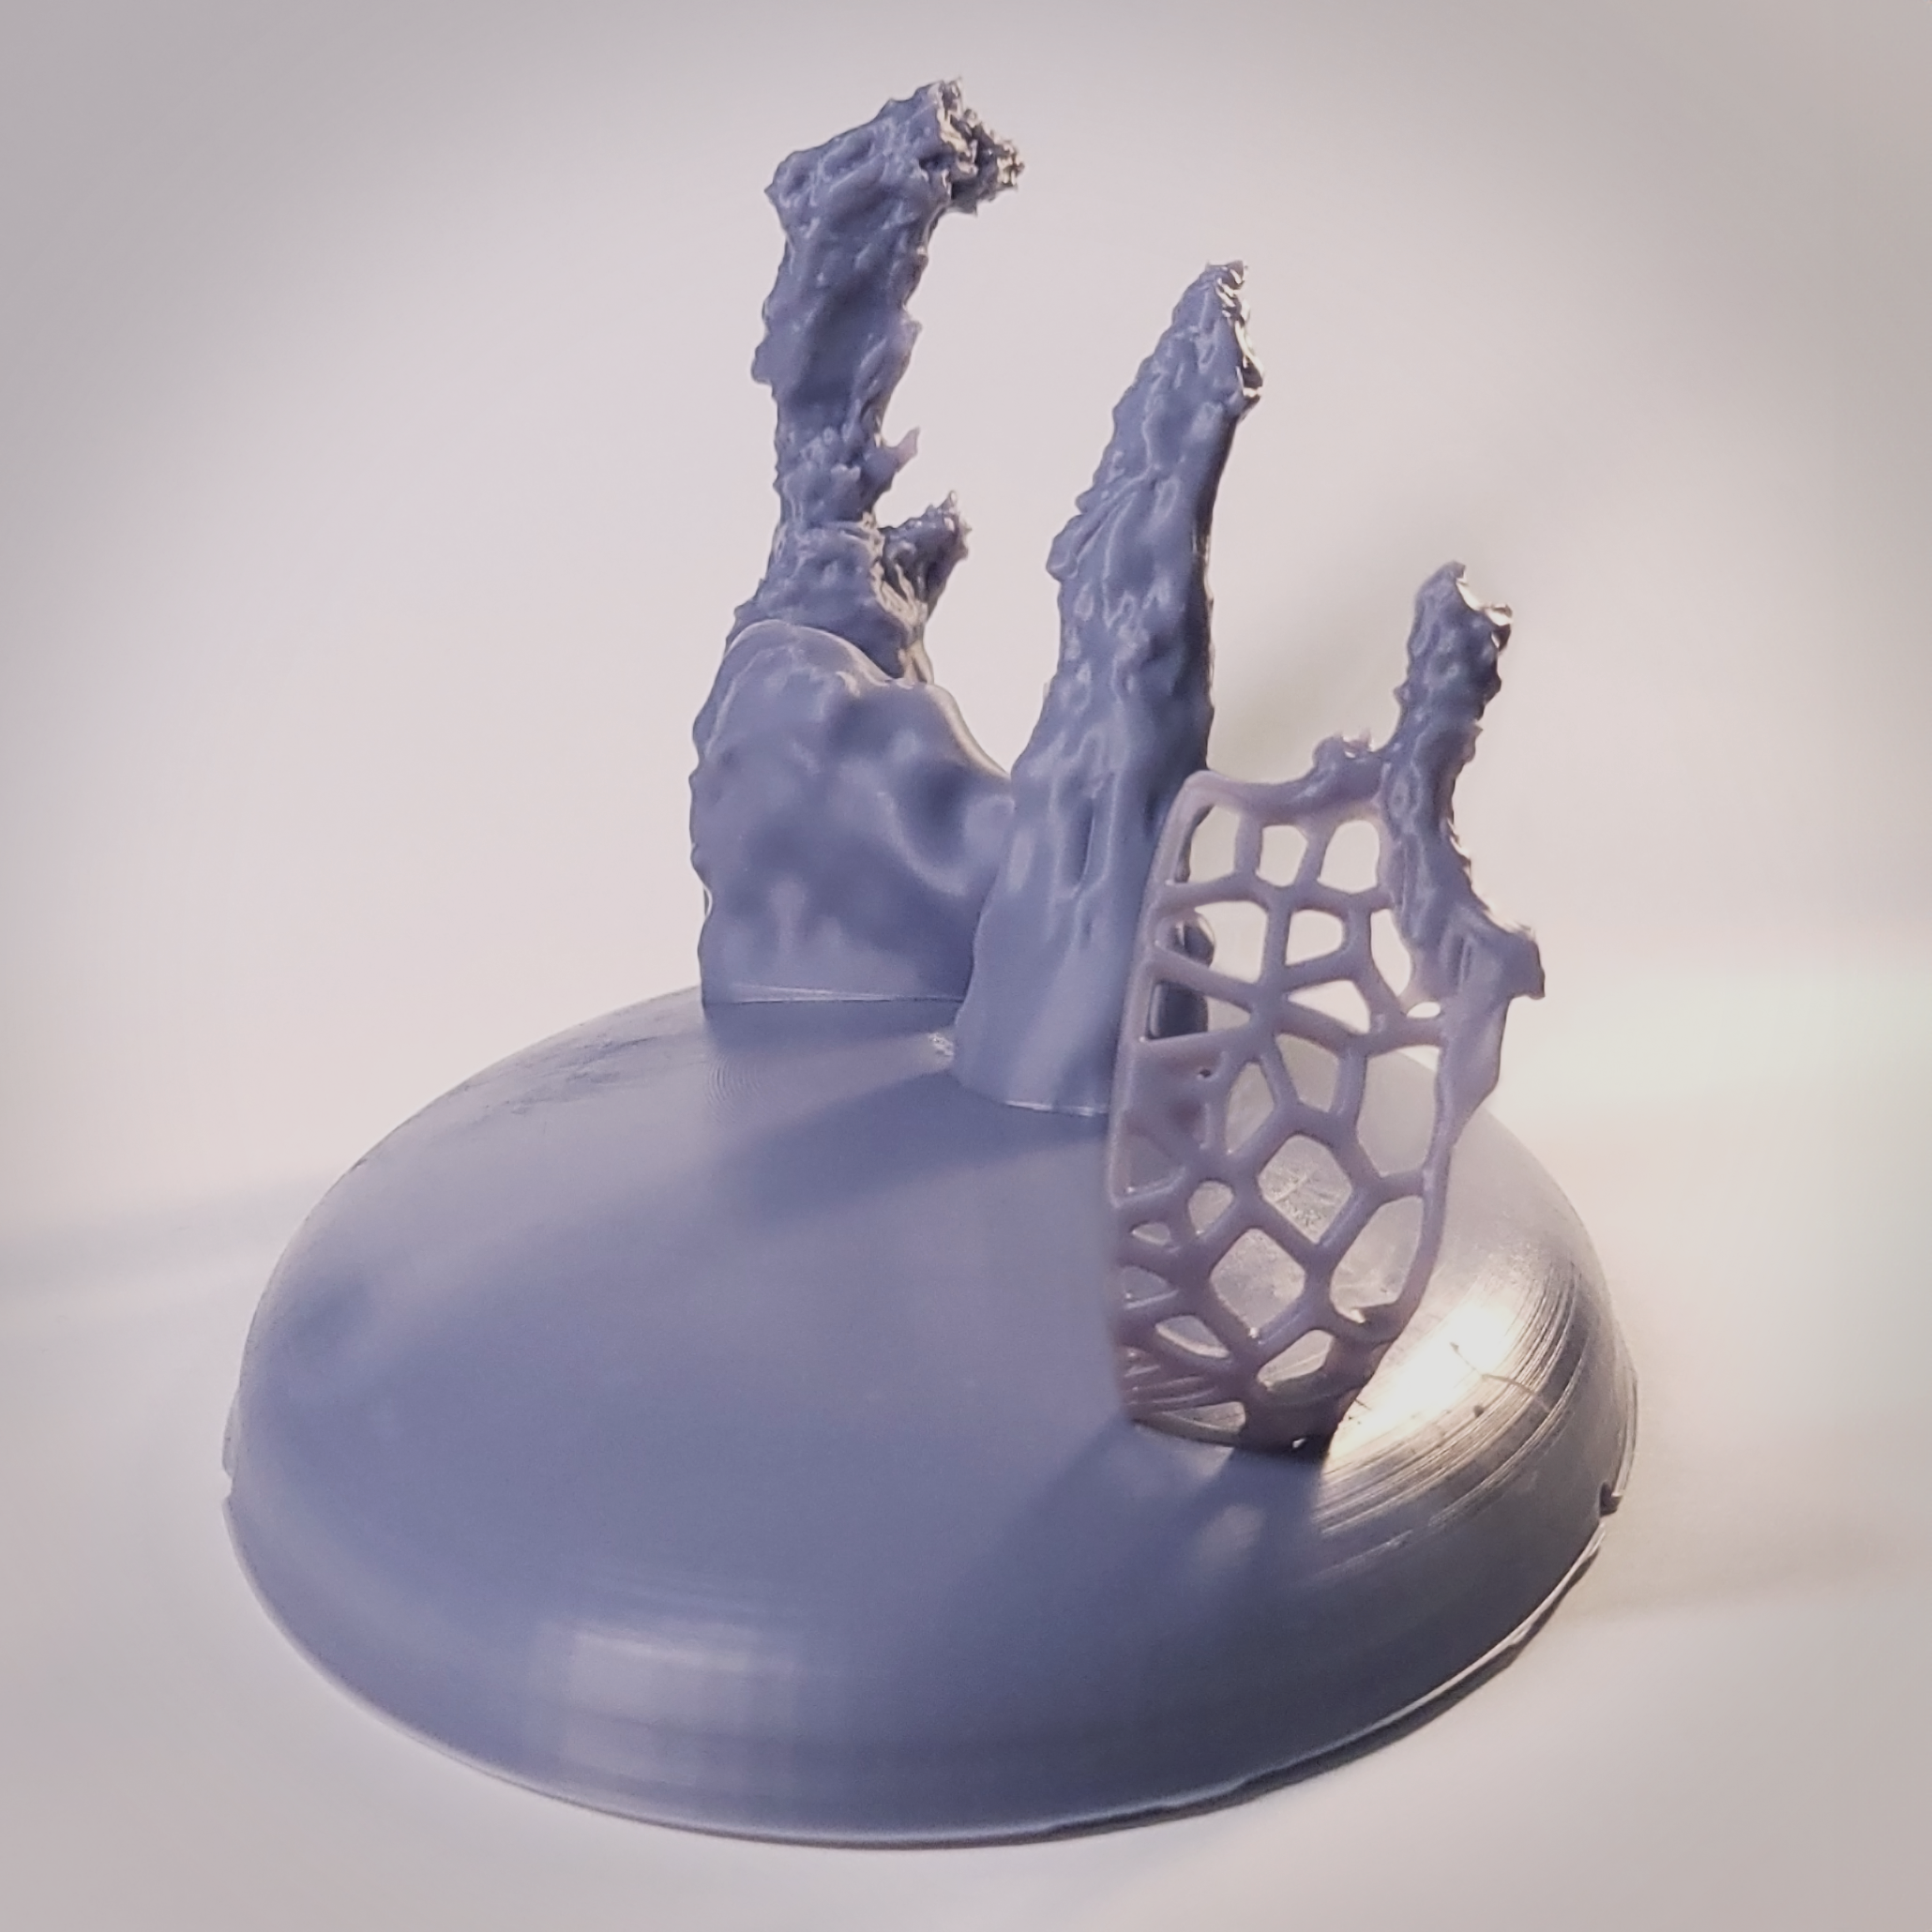

Pillars of Creation 3D Model

This photograph shows a 3D printed model of the famous Pillars of Creation in the Eagle Nebula. The 3D sculpted computer model used in the Pillars of Creation visualization was converted to the STL file format and set atop a round base for use with 3D printers.

Find the full Pillars of Creation 3D Model's printable STL file – as well as files for each of the four individual pillars on NASA's Universe of Learning.

Credit: NASA’s Universe of Learning, Leah Hustak (STScI), Ralf Crawford (STScI)